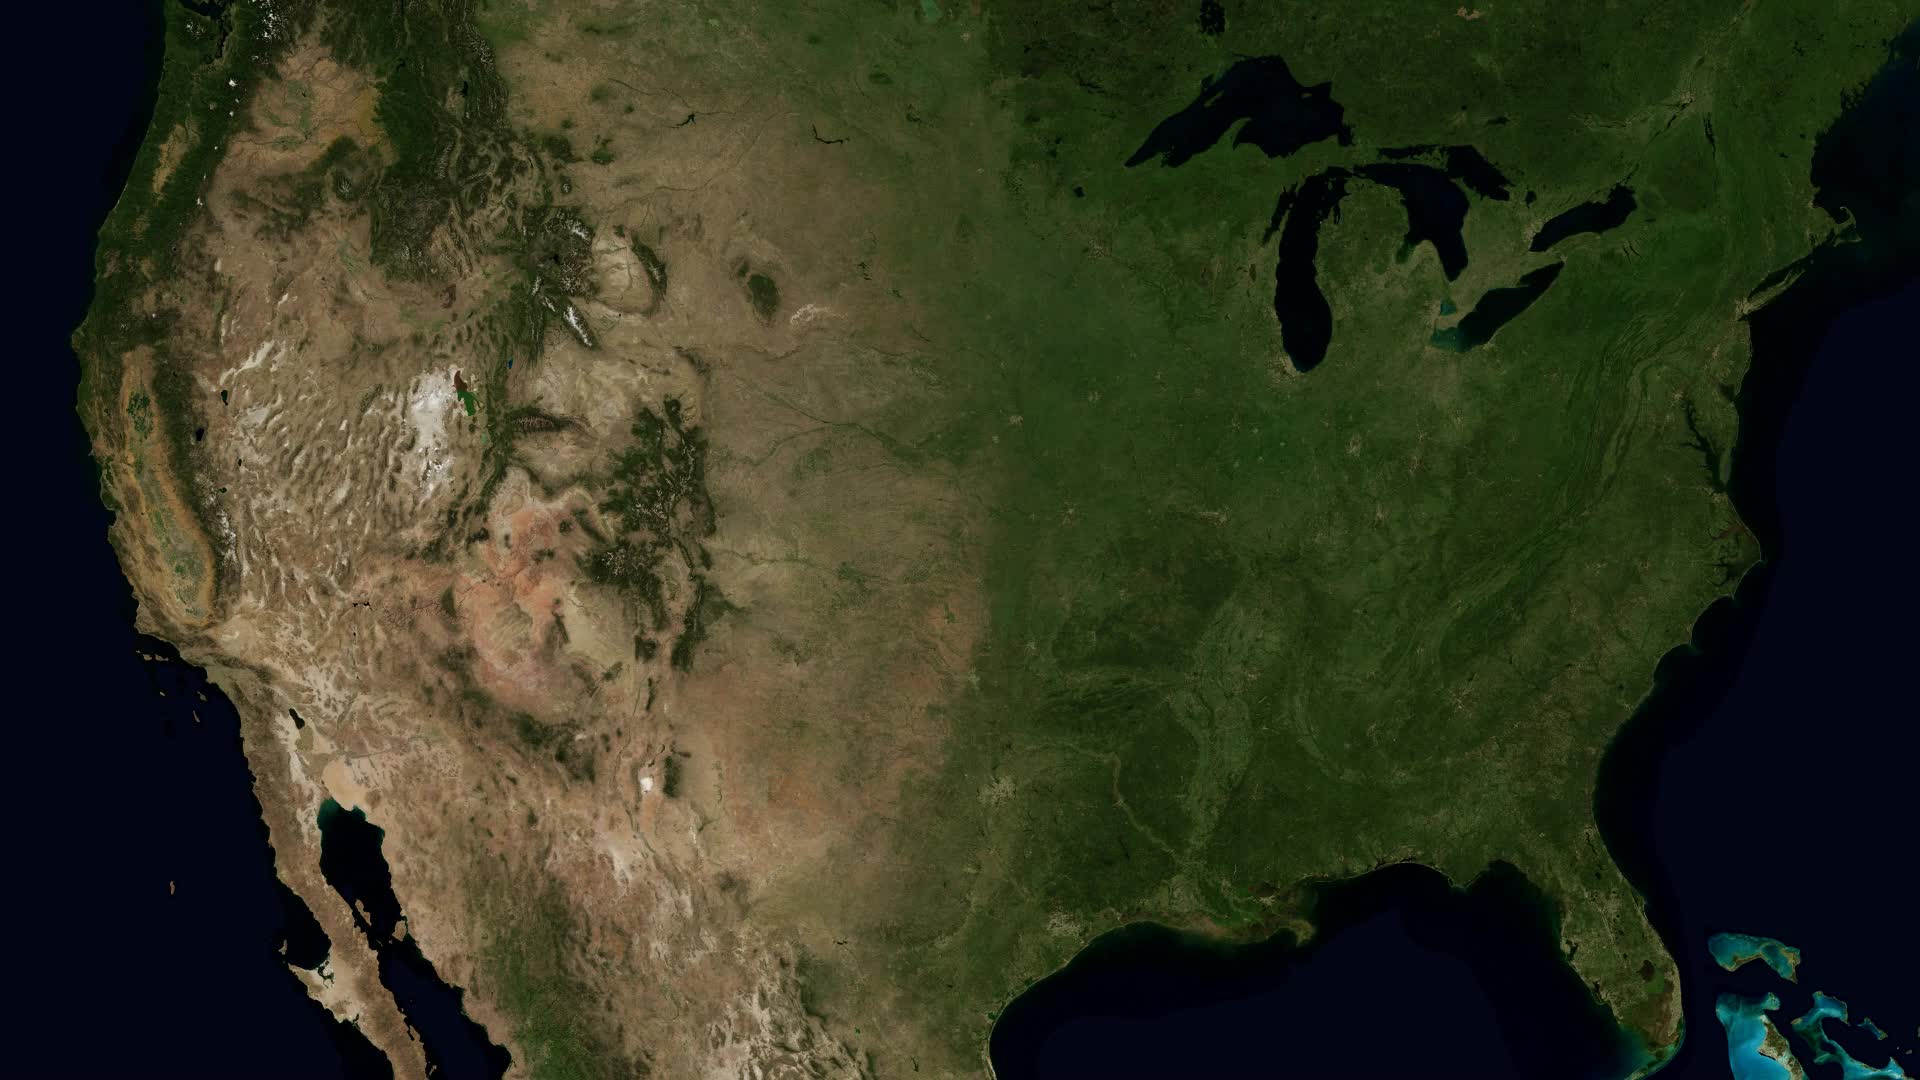

The Rivers of the Mississippi Watershed

The Mississippi Watershed is the largest drainage basin in North America at 3.2 million square kilometers in area. The USGS has created a database of this area which indicates the direction of waterflow at each point. By assembling these directions into streamflows, it is possible to trace the path of water from every point of the area to the mouth of the Mississippi in the Gulf of Mexico. This animation starts with the points furthest from the Gulf and reveals the streams and rivers as a steady progression towards the mouth of the Mississippi until all the major rivers are revealed. The speed of the reveal of the rivers is not dependent on the actual speed of the water flow. The reveal proceeds at a constant velocity along each river path, timed so that all reveals reach the mouth of the Mississippi at the same time. This animation does not show actual flow rates of the rivers. All rivers are shown with identical rates. The river colors and widths correspond to the relative lengths of river segments.

Credit: NASA's Scientific Visualization Studio/Horace Mitchell Go here